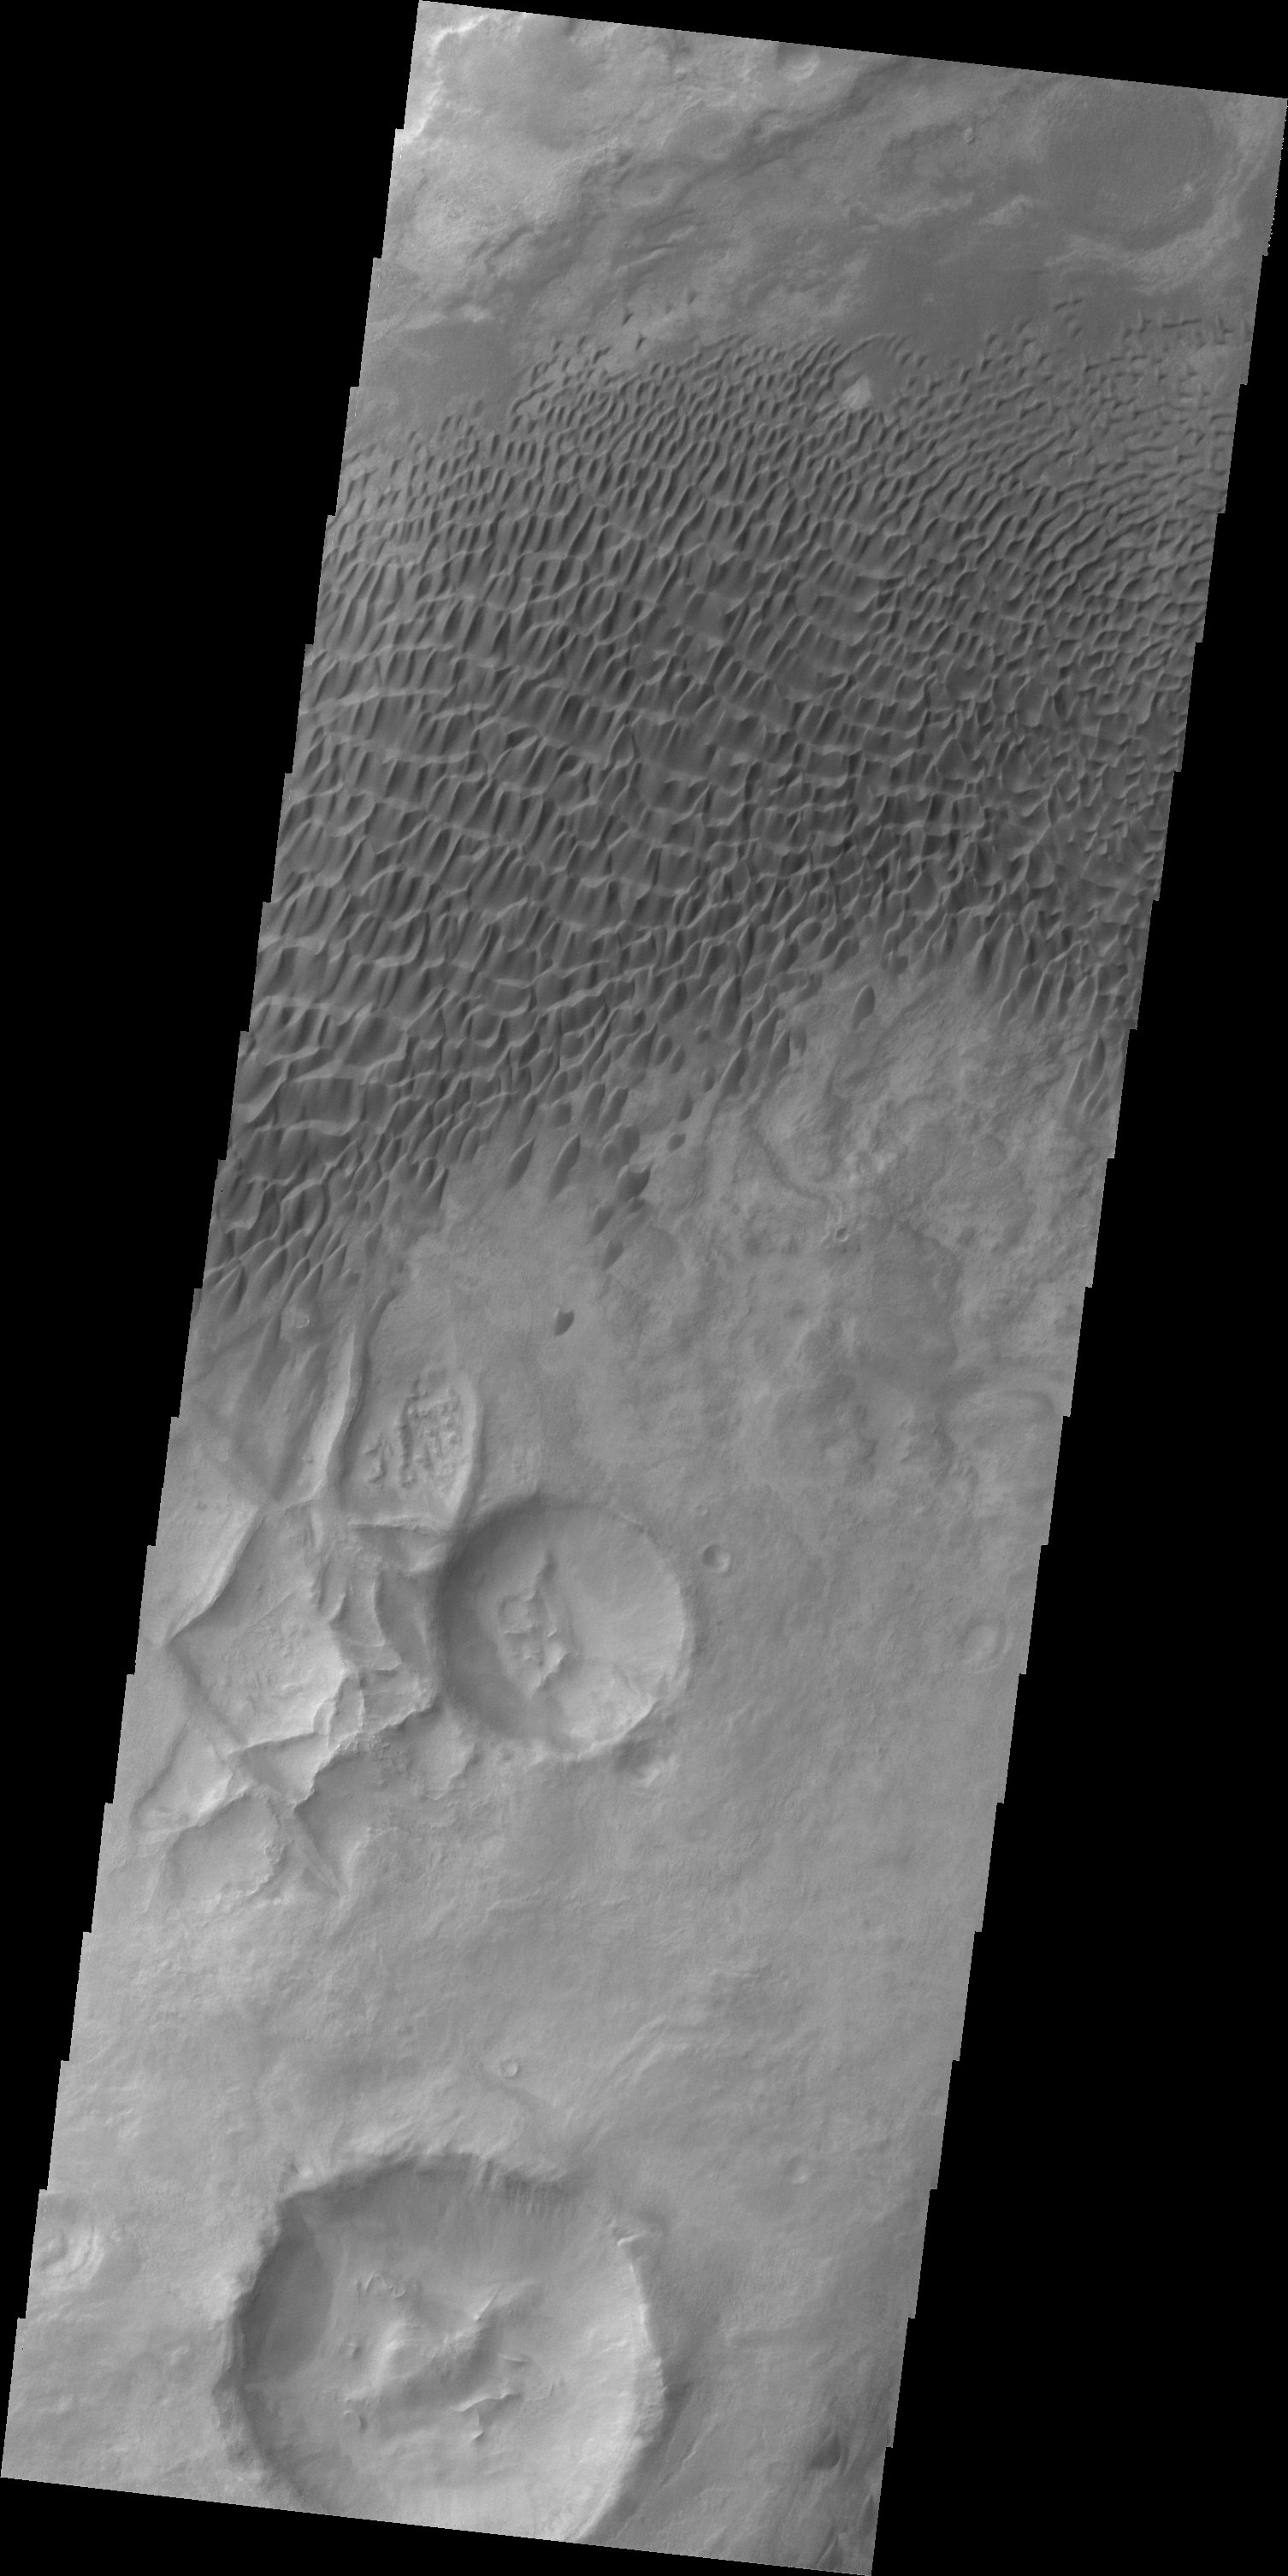

Dunes in Aonia Terra

A large sandsheet with surface dune forms is shown in today’s image of Aonia Terra.

Credit: NASA/JPL/ASU